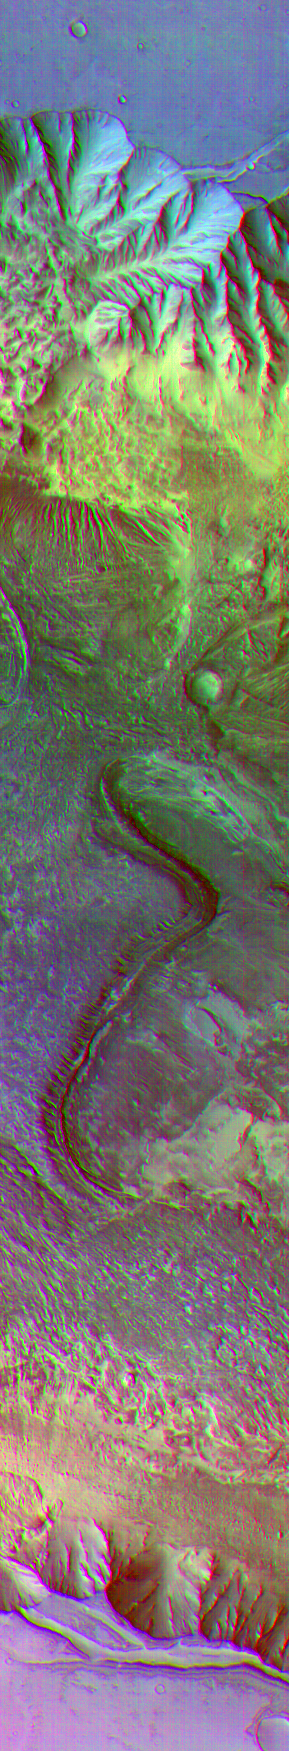

Surface Composition Differences in Martian Canyon

Color differences in this daytime infrared image taken by the camera on NASA’s Mars Odyssey spacecraft represent differences in the mineral composition of the rocks, sediments and dust on the surface.

The image shows a portion of a canyon named Candor Chasma within the great Valles Marineris system of canyons, at approximately 5 degrees south latitude, 285 degrees east (75 degrees west) longitude. The area shown is approximately 30 by 175 kilometers (19 by 110 miles).

The image combines exposures taken by Odyssey’s thermal emission imaging system at three different wavelengths of infrared light: 6.3 microns, 7.4 microns and 8.7 microns.

NASA’s Jet Propulsion Laboratory manages the 2001 Mars Odyssey mission for NASA’s Office of Space Science, Washington, D.C. The thermal emission imaging system was provided by Arizona State University, Tempe, in collaboration with Raytheon Santa Barbara Remote Sensing. Lockheed Martin Astronautics, Denver, is the prime contractor for the project, and developed and built the orbiter. Mission operations are conducted jointly from Lockheed Martin and JPL. JPL is a division of the California Institute of Technology in Pasadena.

Credit: NASA/JPL/Arizona State University